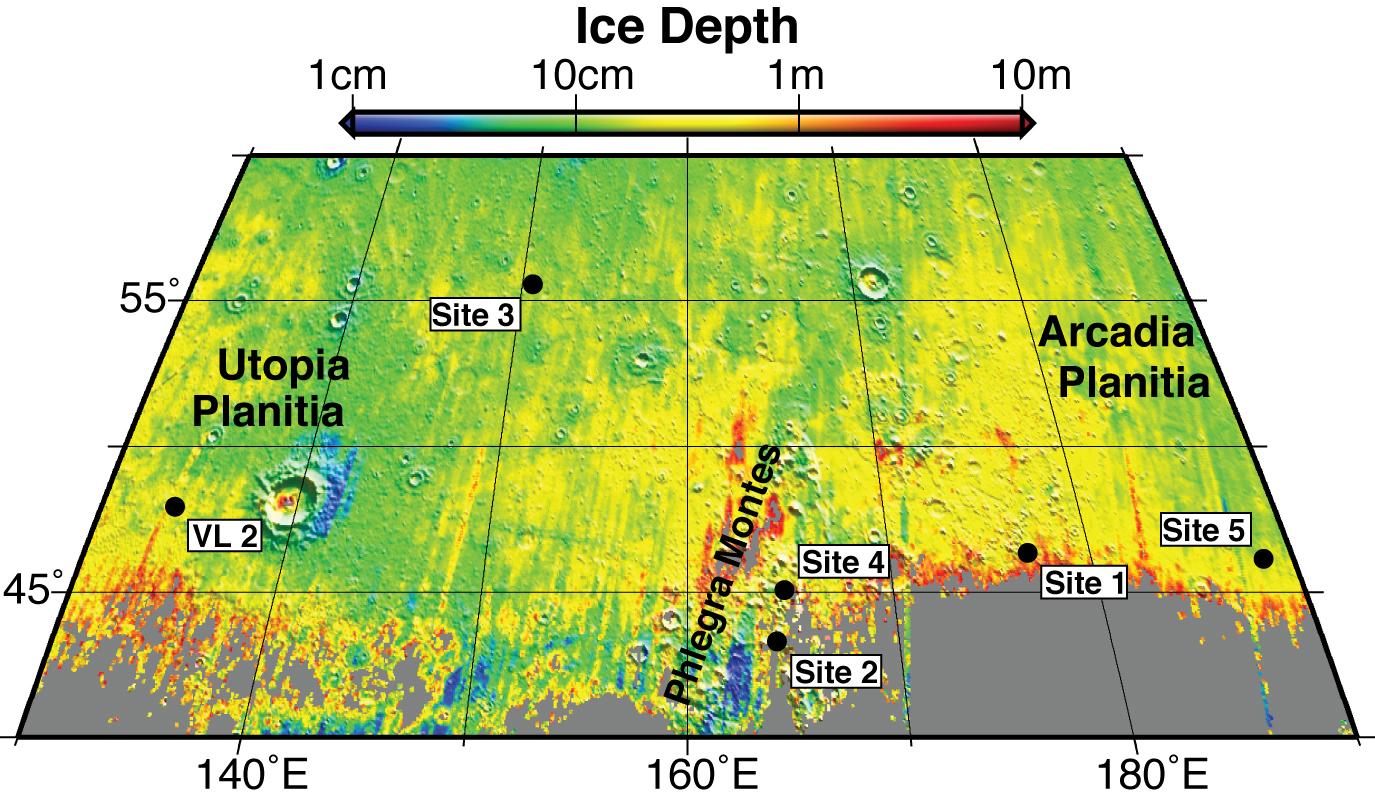

Expected Depths to Ice, Mid-Latitude Northern Mars

This map shows five locations where fresh impact cratering has excavated water ice from just beneath the surface of Mars (sites 1 through 5) and the Viking Lander 2 landing site (VL2), in the context of color coding to indicate estimated depth to ice.

The map covers an area from 40 to 60 degrees north latitude and from 130 to 190 degrees east longitude. Estimates of the depth to water-ice come from a computer model and observations of the brightness and temperature of the surface. The model matches the ice-exposing crater observations by NASA’s Mars Reconnaissance Orbiter and data from the neutron spectrometer on NASA’s Mars Odyssey orbiter.

Analysis of the observations of ice-exposing fresh craters at sites 1 through 5, reported by Byrne et al. in a Sept. 25, 2009, paper in the journal Science, leads the paper’s authors to calculate that if NASA’s Viking Lander 2 had been able to dig slightly deeper than the 10-to 15-centimeter-deep (4-to-6-inch-deep) trench that it excavated in 1976, it would have hit water ice.

The color coding indicates depths to the top of a water-ice-containing layer, ranging from 1 centimeter (about half an inch) in dark-blue coded locations to 10 meters (33 feet) in red-coded locations.

Credit: NASA/JPL/University of Arizona